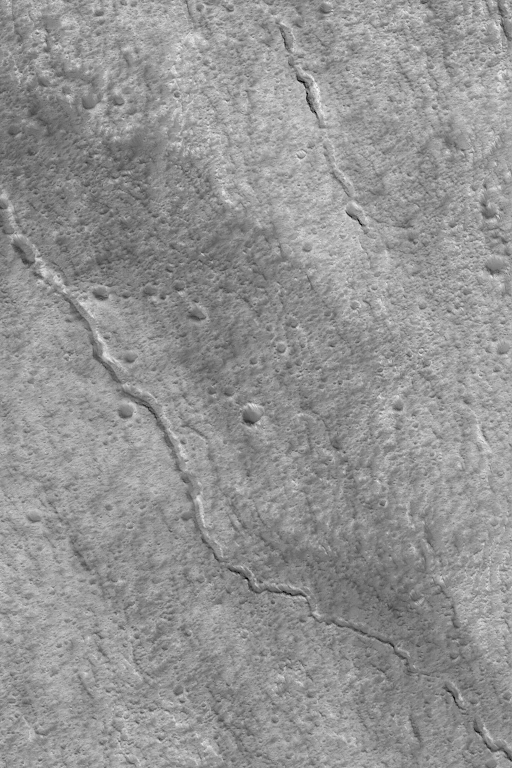

Lava Tubes of Olympus

5 April 2004
This Mars Global Surveyor (MGS) Mars Orbiter Camera (MOC) image shows evidence of two collapsed lava tubes on the southeast flank of the giant martian volcano, Olympus Mons. One runs diagonally across the entire image, the other is shorter and does not extend across the whole image. The shorter one is a series of pits and troughs, rather than a continuous channel. Lava flowed in tubes under the surface; later, the roof of each tube collapsed to form a series of pits and troughs which, in the larger example, eventually coalesced to its present, channel-like form. The image is located near 16.8°N, 132.2°W, and covers an area about 3 km (1.9 mi) across. Sunlight illuminates the scene from the lower left.

Credit: NASA/JPL/Malin Space Science Systems